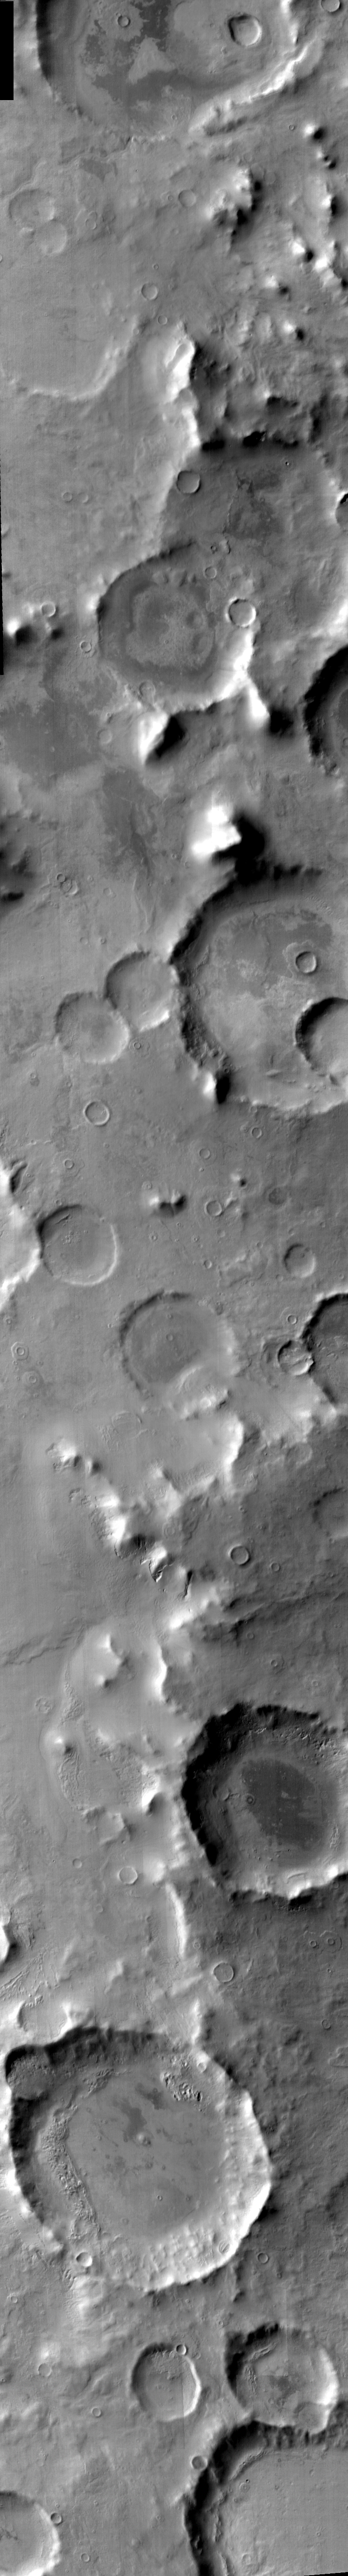

Promethei Terra

Released August 13, 2004

The THEMIS Image of the Day will be exploring the nomenclature of Mars for the next three weeks.

Promethei Terra

Terra: extensive land massPromethei: Prometheus was the Titan that stole fire from Zeus and gave it to man. For this crime, Prometheus was chained to a rock and an eagle ate his liver anew everyday.
Promethei Terra is part of the southern highlands of Mars. This daytime IR mosaic shows the cratered terrain that is typical of this region.

Nomenclature Fact of the Day: Large craters on Mars are named for scientists who have contributed to the study of Mars, and writers and others who have contributed to the lore of Mars. (As an example: the large crater at the bottom of this image is Redi Crater, named for Francesco Redi, an Italian physicist.)

Image information: IR instrument. Latitude -52, Longitude 95.2 East (264.8 West). 100 meter/pixel resolution.

Note: this THEMIS visual image has not been radiometrically nor geometrically calibrated for this preliminary release. An empirical correction has been performed to remove instrumental effects. A linear shift has been applied in the cross-track and down-track direction to approximate spacecraft and planetary motion. Fully calibrated and geometrically projected images will be released through the Planetary Data System in accordance with Project policies at a later time.

NASA’s Jet Propulsion Laboratory manages the 2001 Mars Odyssey mission for NASA’s Office of Space Science, Washington, D.C. The Thermal Emission Imaging System (THEMIS) was developed by Arizona State University, Tempe, in collaboration with Raytheon Santa Barbara Remote Sensing. The THEMIS investigation is led by Dr. Philip Christensen at Arizona State University. Lockheed Martin Astronautics, Denver, is the prime contractor for the Odyssey project, and developed and built the orbiter. Mission operations are conducted jointly from Lockheed Martin and from JPL, a division of the California Institute of Technology in Pasadena.

Credit: NASA/JPL/Arizona State University